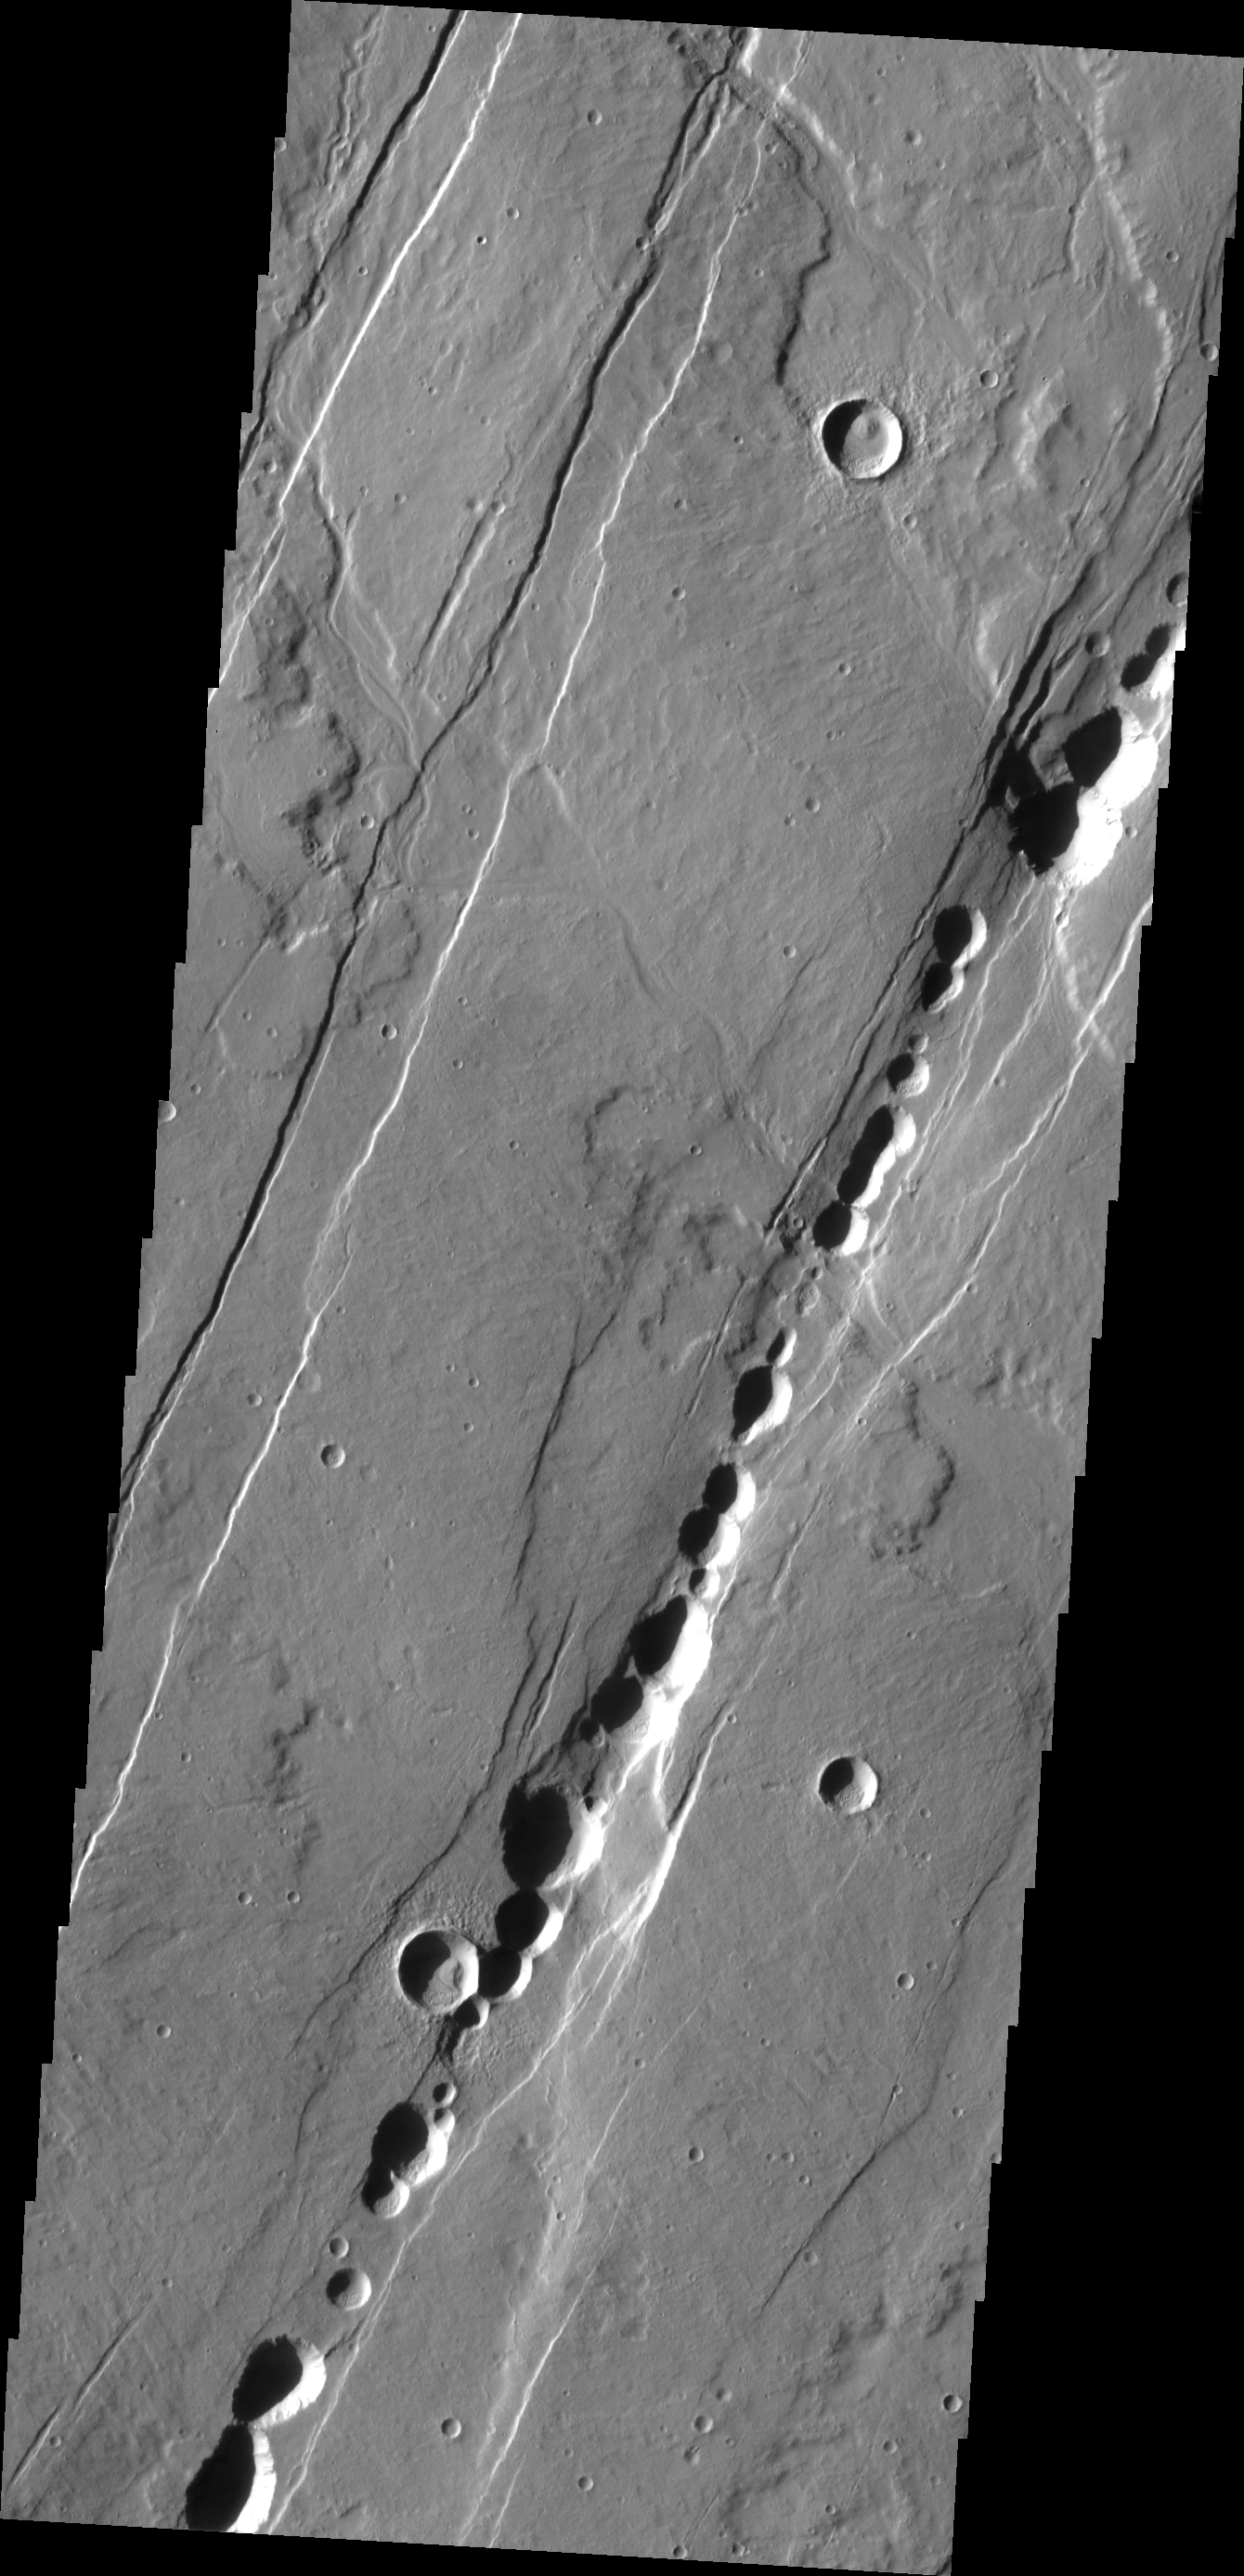

Alba Patera

The ancient collapsed volcano, Alba Patera, is surrounded by graben and collapse features termed catenae. The ‘string-of-prearl’ appearance of the catenae is caused by collapse controlled by the fractures at the margins.

Image information: VIS instrument. Latitude 35.9N, Longitude 258.1E. 19 meter/pixel resolution.

Please see the THEMIS Data Citation Note for details on crediting THEMIS images.

Note: this THEMIS visual image has not been radiometrically nor geometrically calibrated for this preliminary release. An empirical correction has been performed to remove instrumental effects. A linear shift has been applied in the cross-track and down-track direction to approximate spacecraft and planetary motion. Fully calibrated and geometrically projected images will be released through the Planetary Data System in accordance with Project policies at a later time.

NASA’s Jet Propulsion Laboratory manages the 2001 Mars Odyssey mission for NASA’s Office of Space Science, Washington, D.C. The Thermal Emission Imaging System (THEMIS) was developed by Arizona State University, Tempe, in collaboration with Raytheon Santa Barbara Remote Sensing. The THEMIS investigation is led by Dr. Philip Christensen at Arizona State University. Lockheed Martin Astronautics, Denver, is the prime contractor for the Odyssey project, and developed and built the orbiter. Mission operations are conducted jointly from Lockheed Martin and from JPL, a division of the California Institute of Technology in Pasadena.

Credit: NASA/JPL/ASU